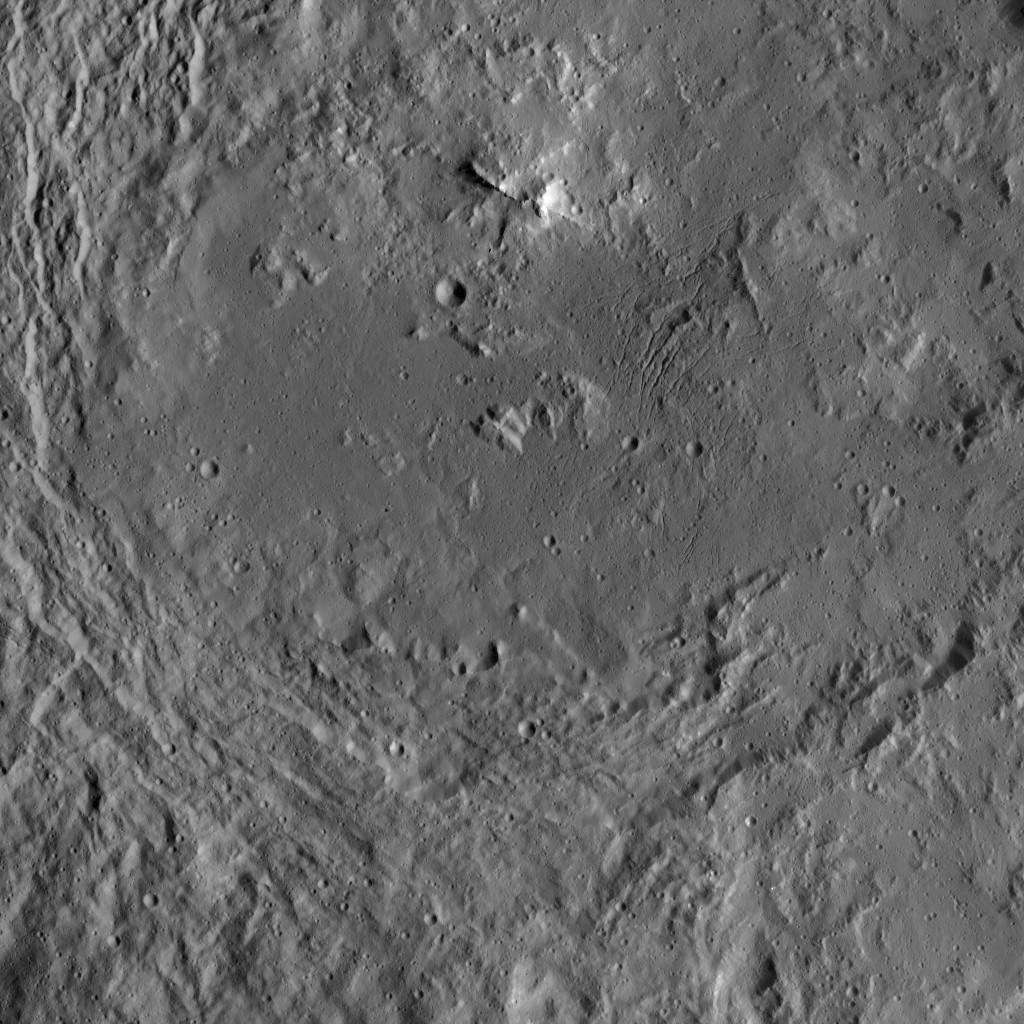

Urvara Crater’s Complex Floor

This image of Urvara Crater was obtained by NASA’s Dawn spacecraft on May 20, 2018 from an altitude of about 920 miles (1480 kilometers).

The center of Urvara Crater is located at about 46 degrees south in latitude and 249 degrees east in longitude.

Dawn’s mission is managed by JPL for NASA’s Science Mission Directorate in Washington. Dawn is a project of the directorates Discovery Program, managed by NASA’s Marshall Space Flight Center in Huntsville, Alabama. JPL is responsible for overall Dawn mission science. Orbital ATK Inc., in Dulles, Virginia, designed and built the spacecraft. The German Aerospace Center, Max Planck Institute for Solar System Research, Italian Space Agency and Italian National Astrophysical Institute are international partners on the mission team.

Credit: NASA/JPL-Caltech/UCLA/MPS/DLR/IDA